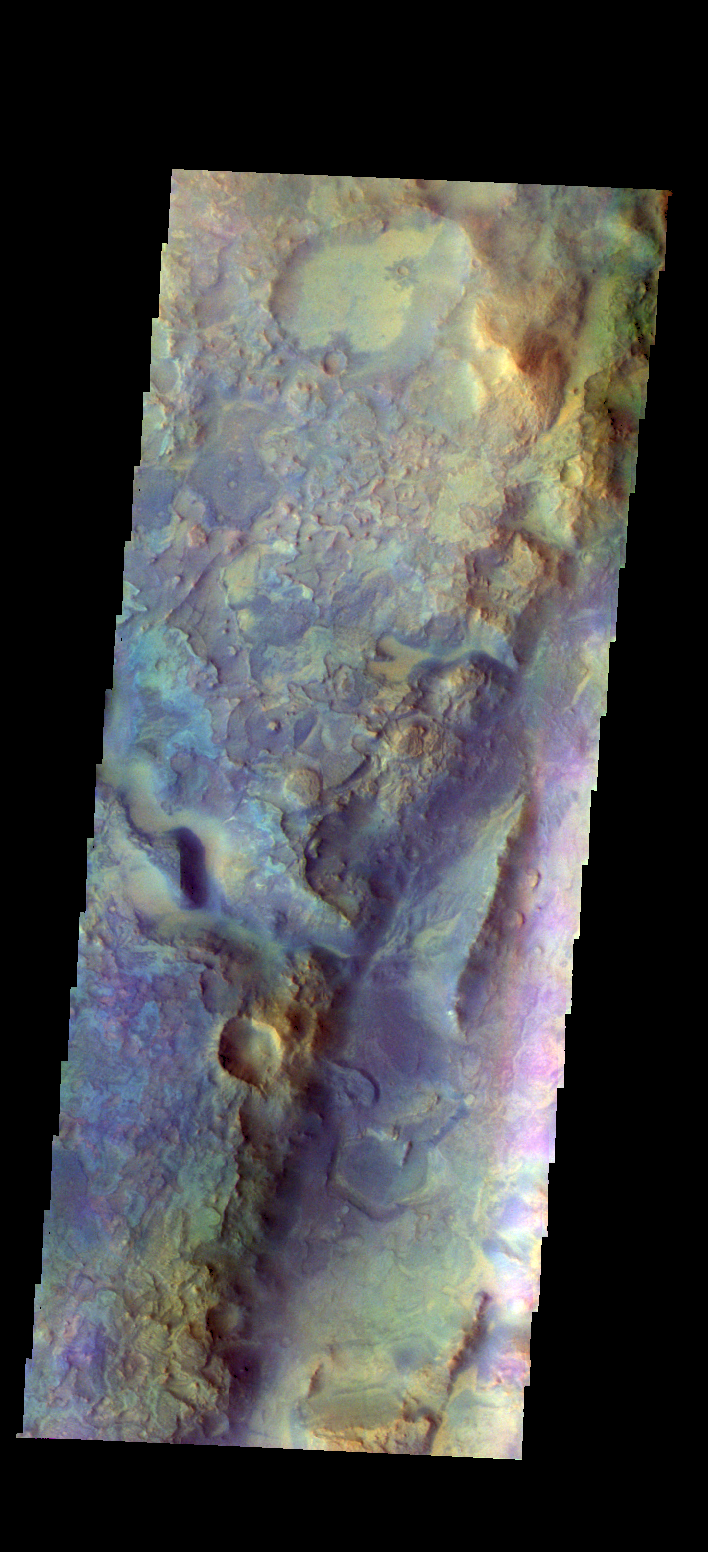

Nili Fossae – False Color

The THEMIS camera contains 5 filters. The data from different filters can be combined in multiple ways to create a false color image. These flase color images may reveal subtle variations of the surface not easily identified in a single band image. Today’s false color image shows part of Nili Fossae.

Credit: NASA/JPL-Caltech/ASU